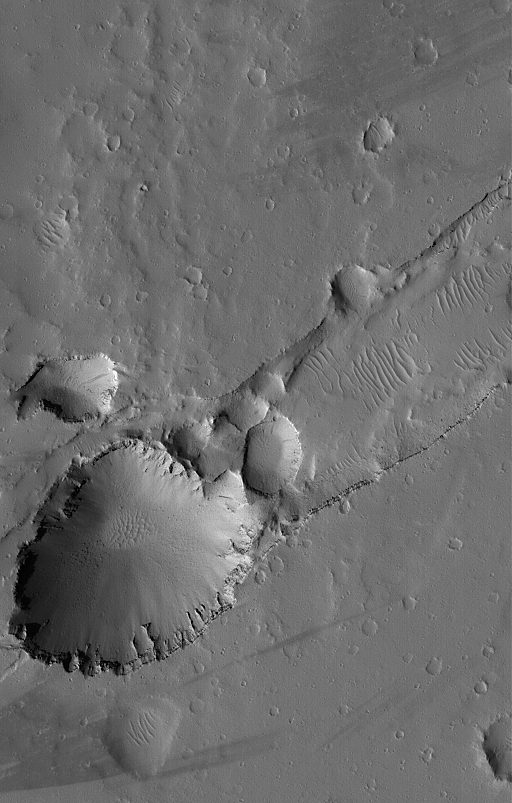

Collapse Pits

24 April 2005
This Mars Global Surveyor (MGS) Mars Orbiter Camera (MOC) image shows a large and several small pits formed by collapse along the trend of a fault system in the Uranius Fossae region of Mars. Running diagonal from middle-right toward lower left is a trough that intersects the pit. The trough is a typical graben formed by faulting as the upper crust of Mars split and pulled apart at this location. The opening of the graben also led to formation of the collapse pits.

Location near: 26.2°N, 88.7°W
Image width: ~3 km (~1.9 mi)
Illumination from: lower left
Season: Northern Summer

Credit: NASA/JPL/Malin Space Science Systems